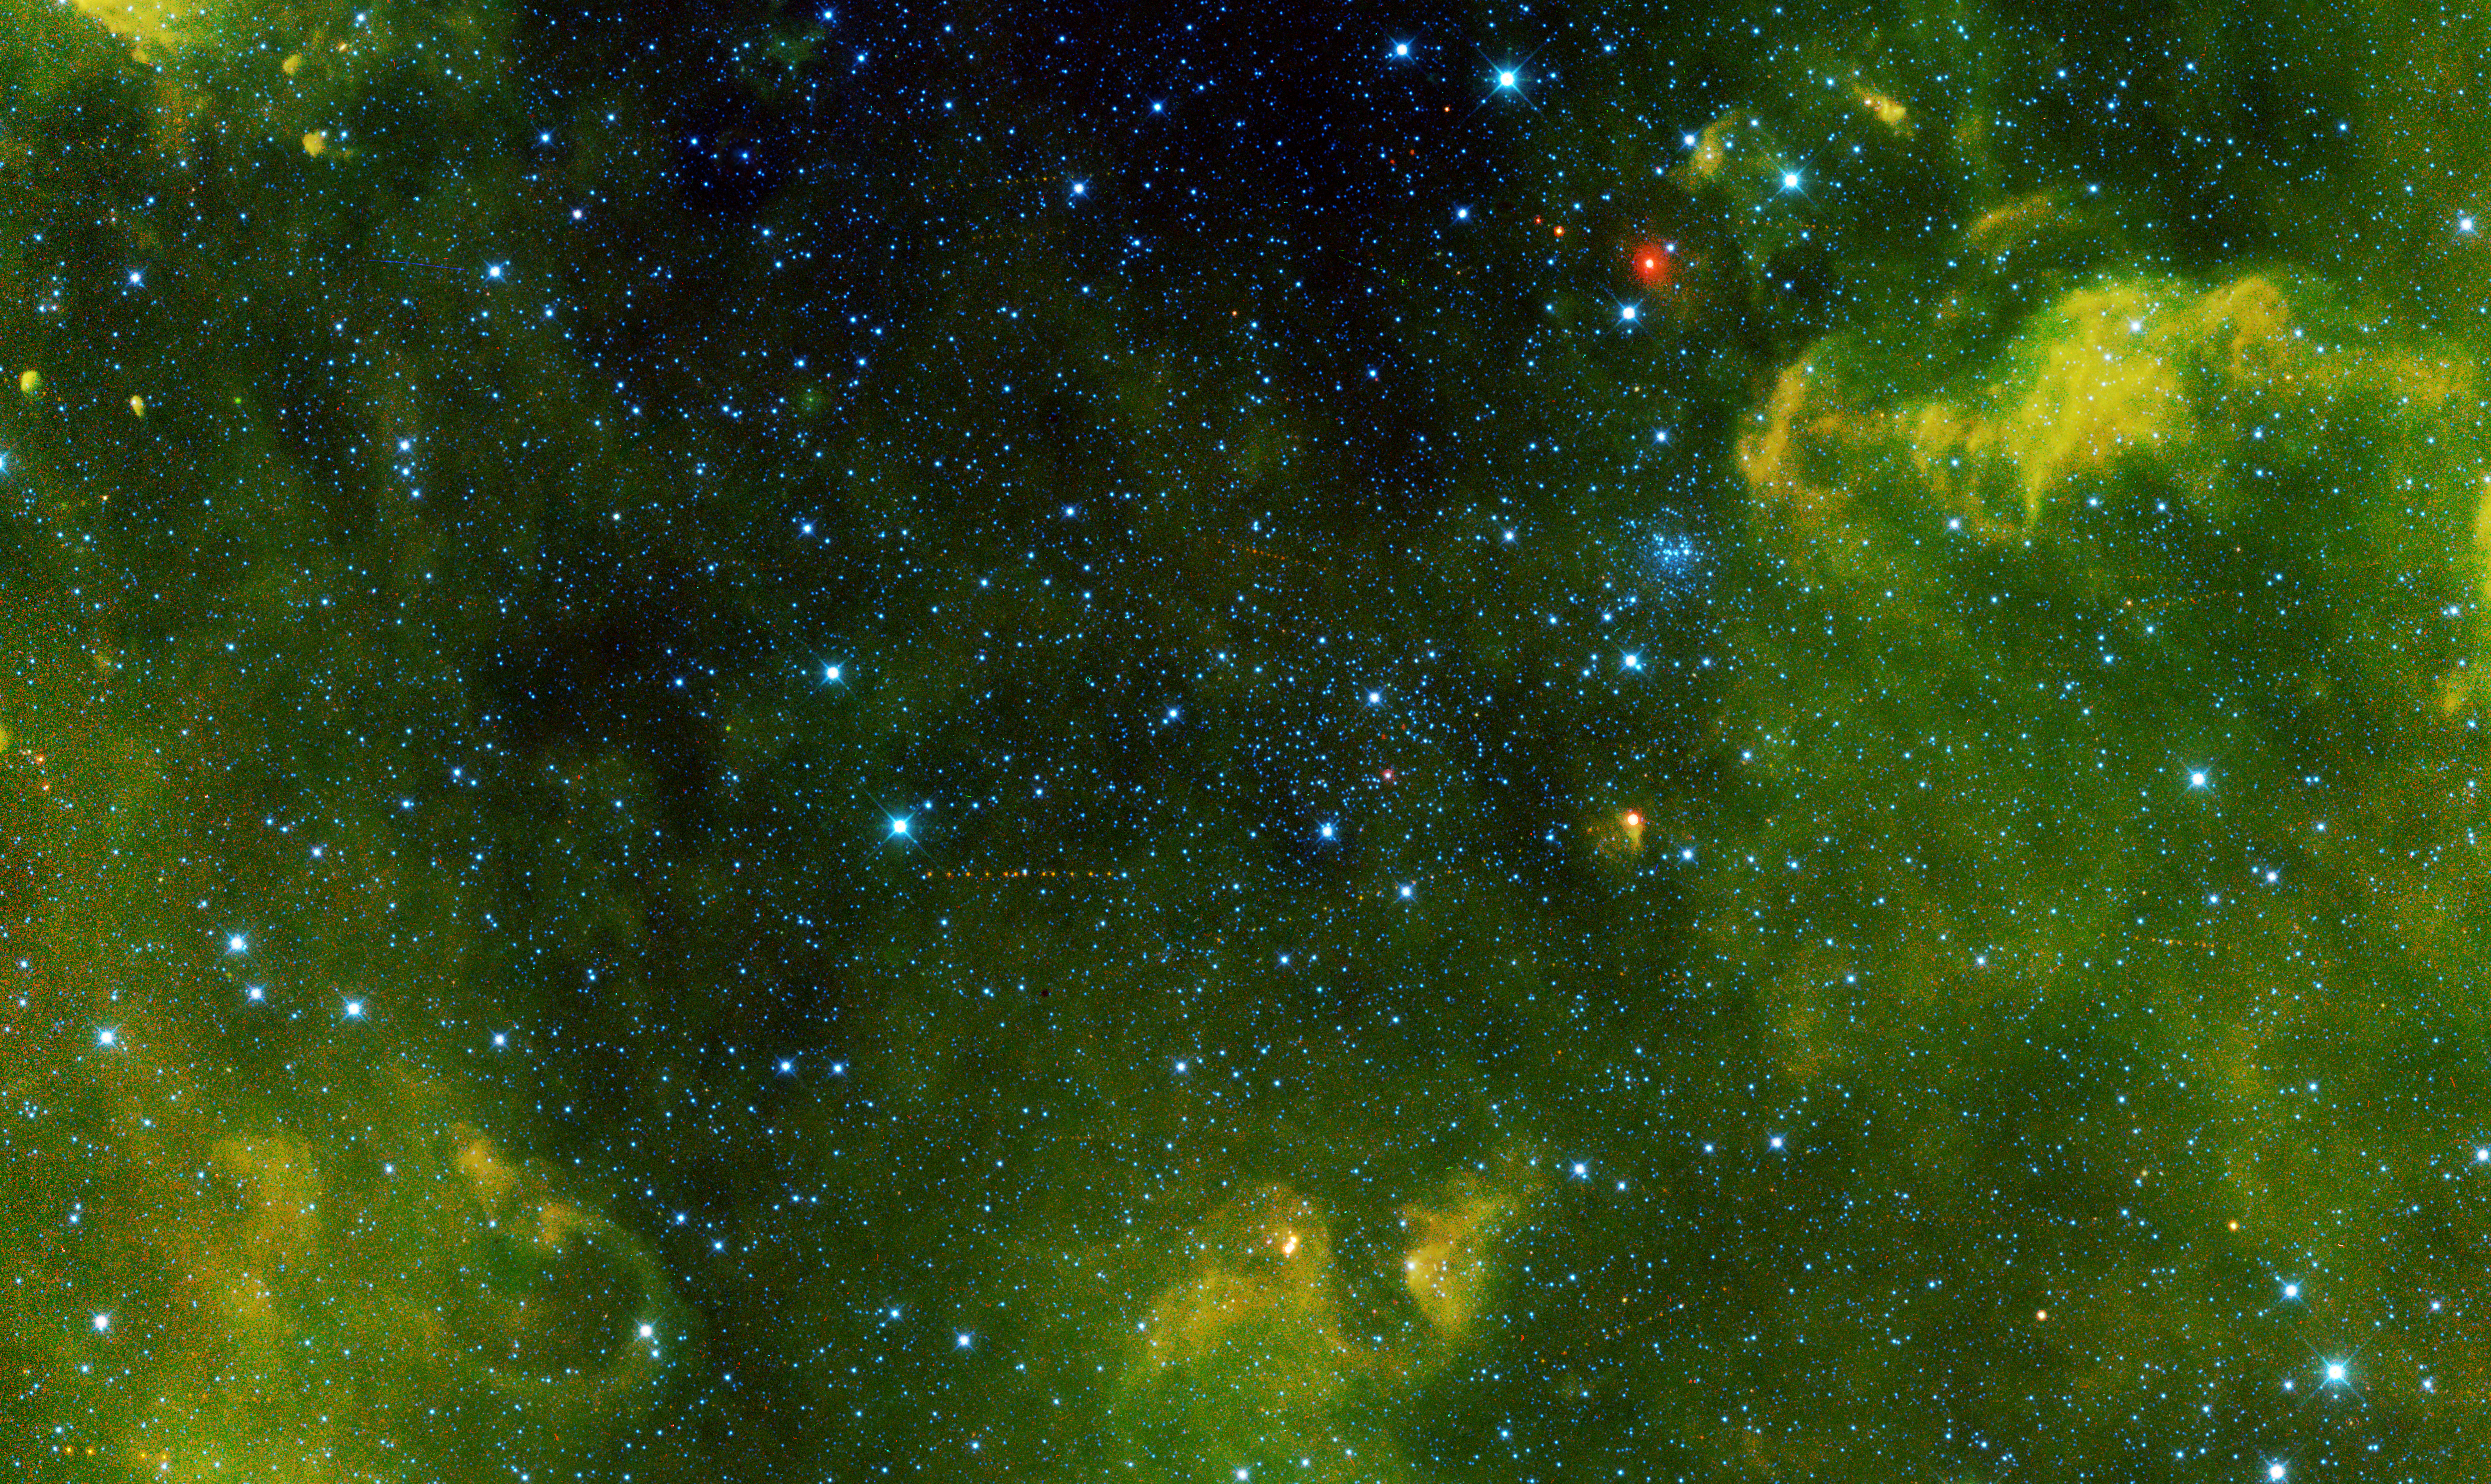

Asteroid Tracks Among the Stars

More than 100 asteroids were captured in this view from NASA’s Wide-field Infrared Survey Explorer, or WISE, during its primary all-sky survey. In August of this year, the mission was revived to hunt more asteroids, and renamed NEOWISE.

Not all of the asteroids are easy to see, but some stand out as a series of dots. Each dot in a track shows one asteroid, captured at different times as it marched across the sky. The asteroid at center left is called (2415) Ganesa.

Clusters of stars can also be seen; for example, NGC 2158 glitters like a jeweled brooch at center right. There are about 2,500 stars in this view, which is about 30 light-years across.

Clouds of gas and dust surround the region, visible only in infrared light.

These data were acquired in March 2010, before WISE was put into hibernation in 2011.

JPL manages NEOWISE for NASA’s Science Mission Directorate at the agency’s headquarters in Washington. The Space Dynamics Laboratory in Logan, Utah, built the science instrument. Ball Aerospace & Technologies Corp. of Boulder, Colo., built the spacecraft. Science operations and data processing take place at the Infrared Processing and Analysis Center at the California Institute of Technology in Pasadena. Caltech manages JPL for NASA.

Credit: NASA/JPL-Caltech/UCLA